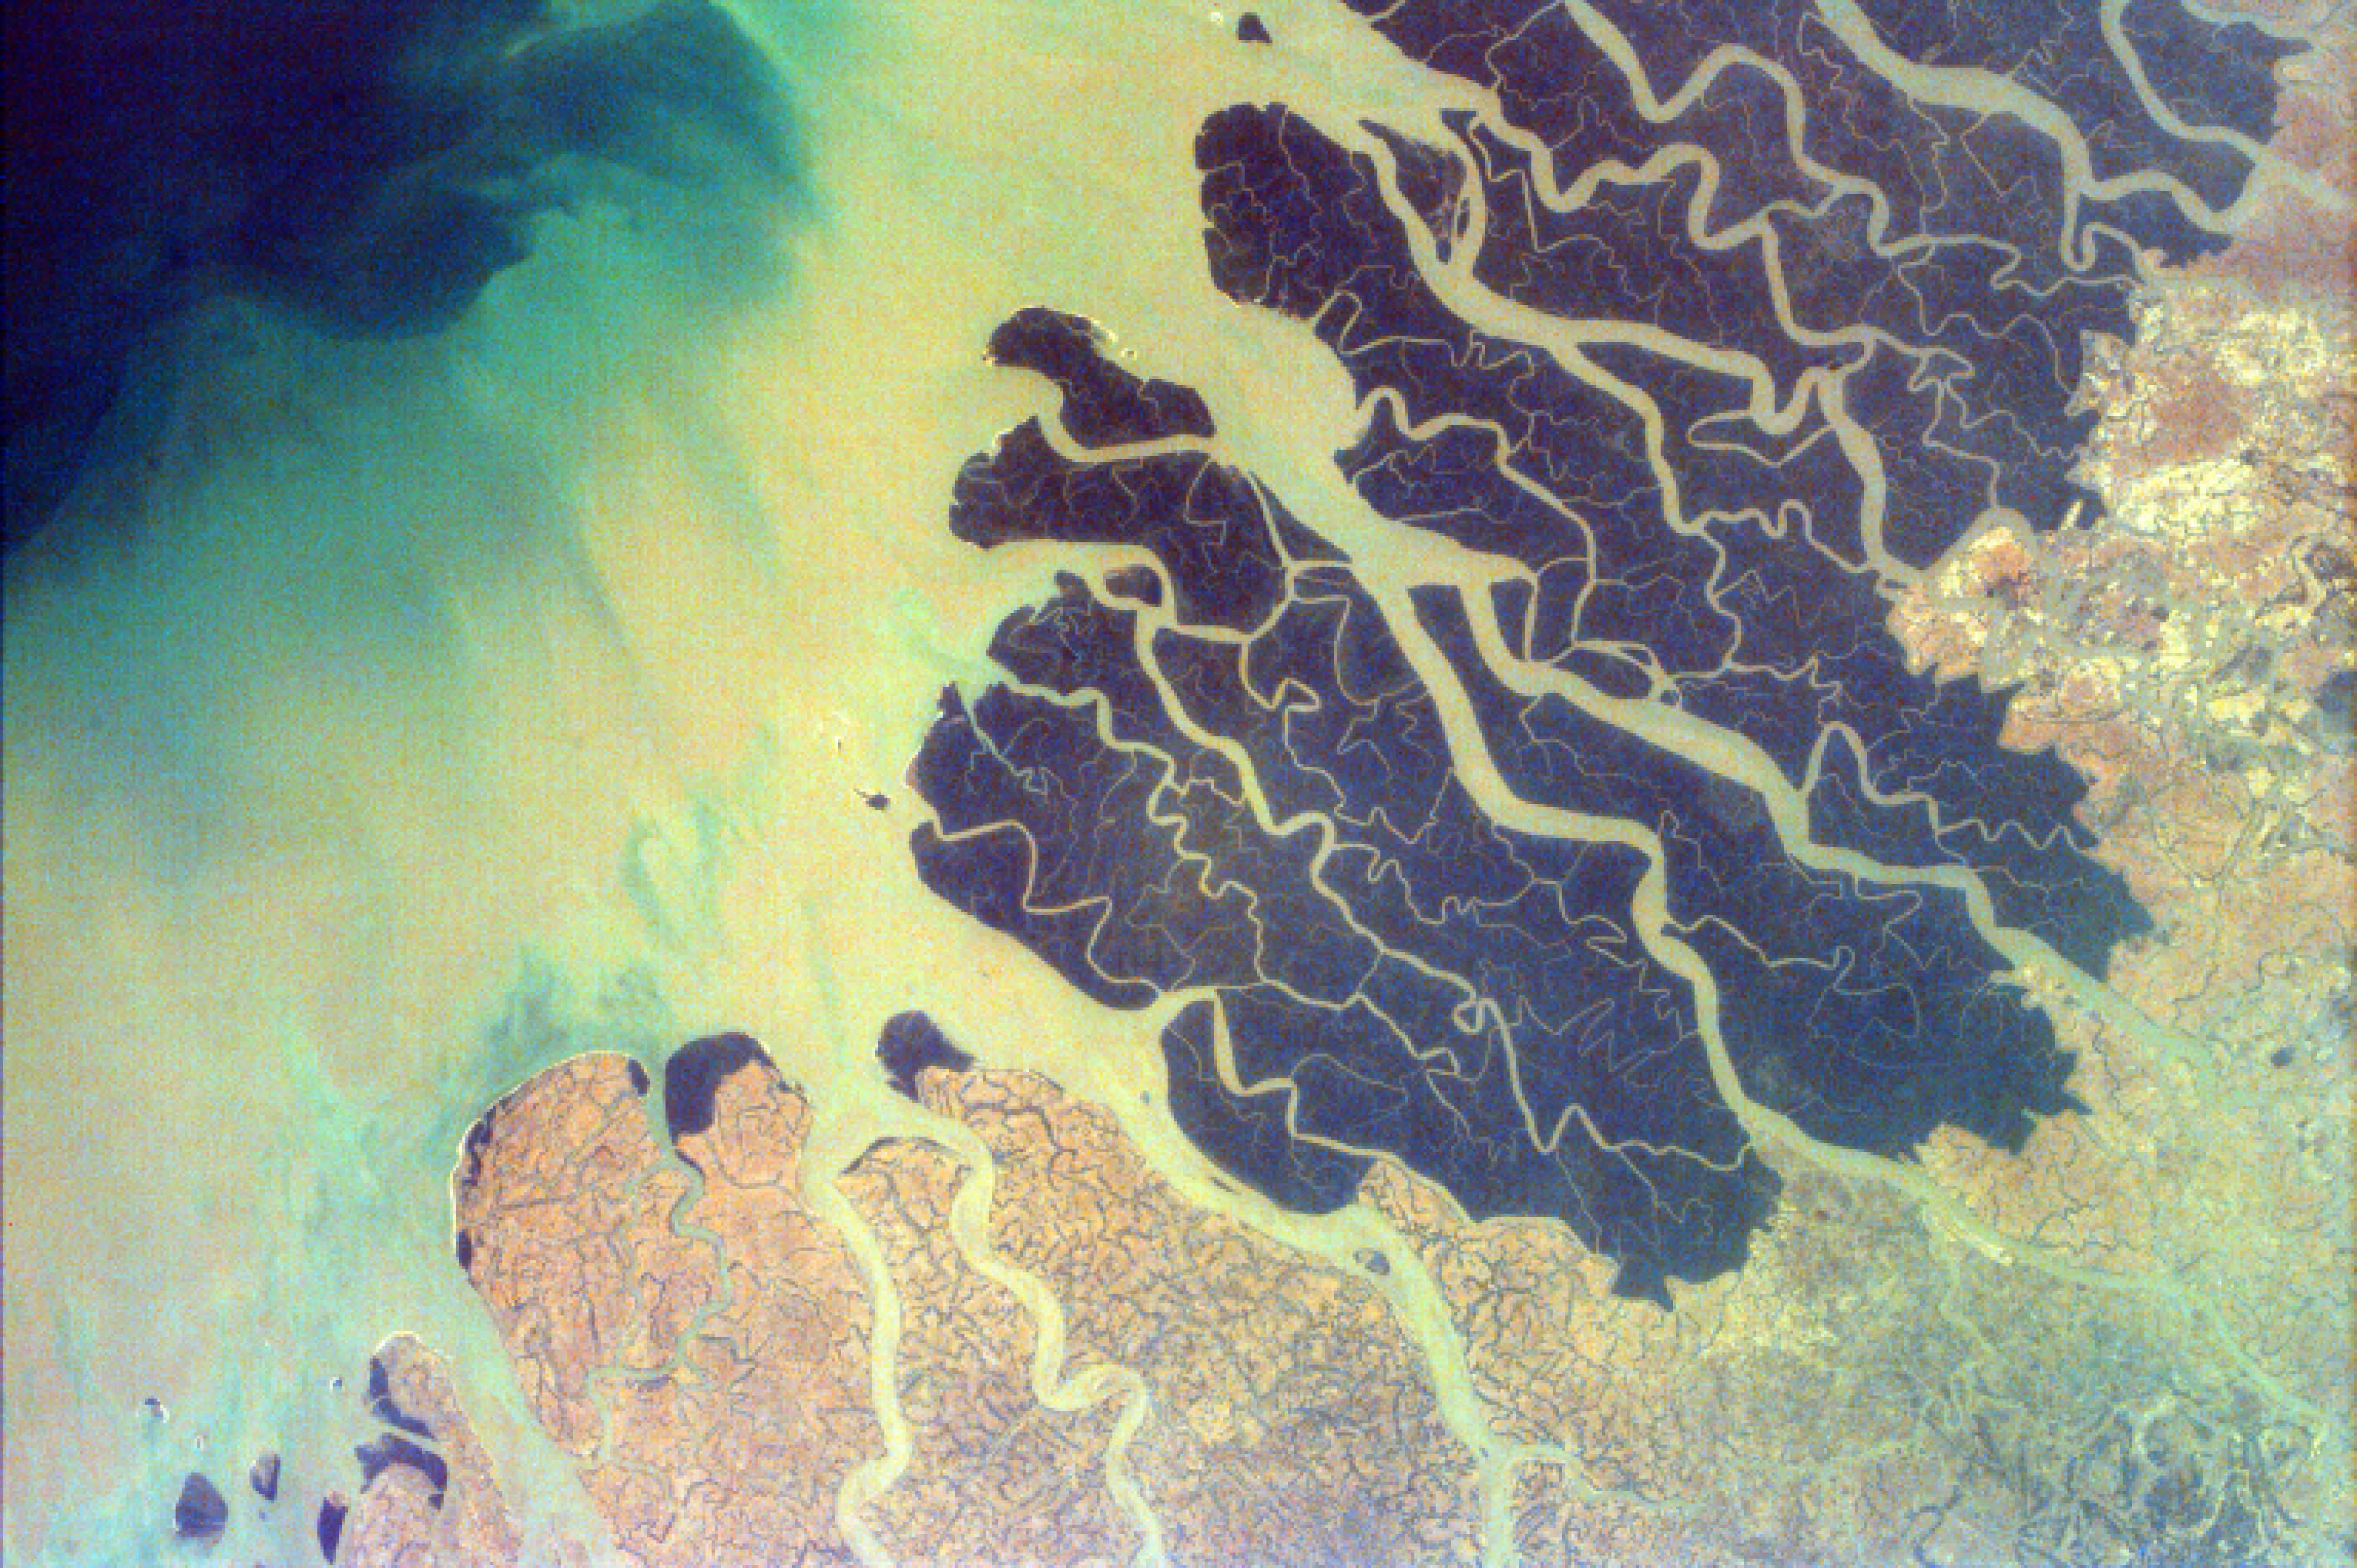

Ganges River Delta

South of the confluence of the Ganges and Brahmaputra Rivers (not shown in this image) and north of the Bay of Bengal, lies the vast Ganges Delta which is about 220 miles (350 kilometers) wide. As the rivers empty, they carry large quantities of sediment into the Bay of Bengal. Parts of this delta, in fact the world’s largest, lie in both Bangladesh and the State of West Bengal, India. The very dark part of the delta is the Sundarbans, a vast wildlife preserve and abundant mangrove swamp that is the largest remaining habitat of the Bengal tiger. The entire low-lying region is plagued almost yearly by severe storm surges and powerful low-pressure cyclones (the monsoons) that arrive from the Bay of Bengal. The summer monsoon causes flooding, heavy damage to crops and shelters, and loss of human life. The Ganges River is the most sacred river of India. Many Hindus come to get healed, to wash away their sins, or to die at the river if they are ill or elderly. When a person dies, they are taken to the “purifying stream” and then dipped in the Ganges before being cremated. The Hindus then scatter the ashes across the river.

This image was taken from the Space Shuttle on January 13, 1997.

Photojournal note:
EarthKAM was formerly known as KidSat.

Credit: NASA/JPL/UCSD/JSC